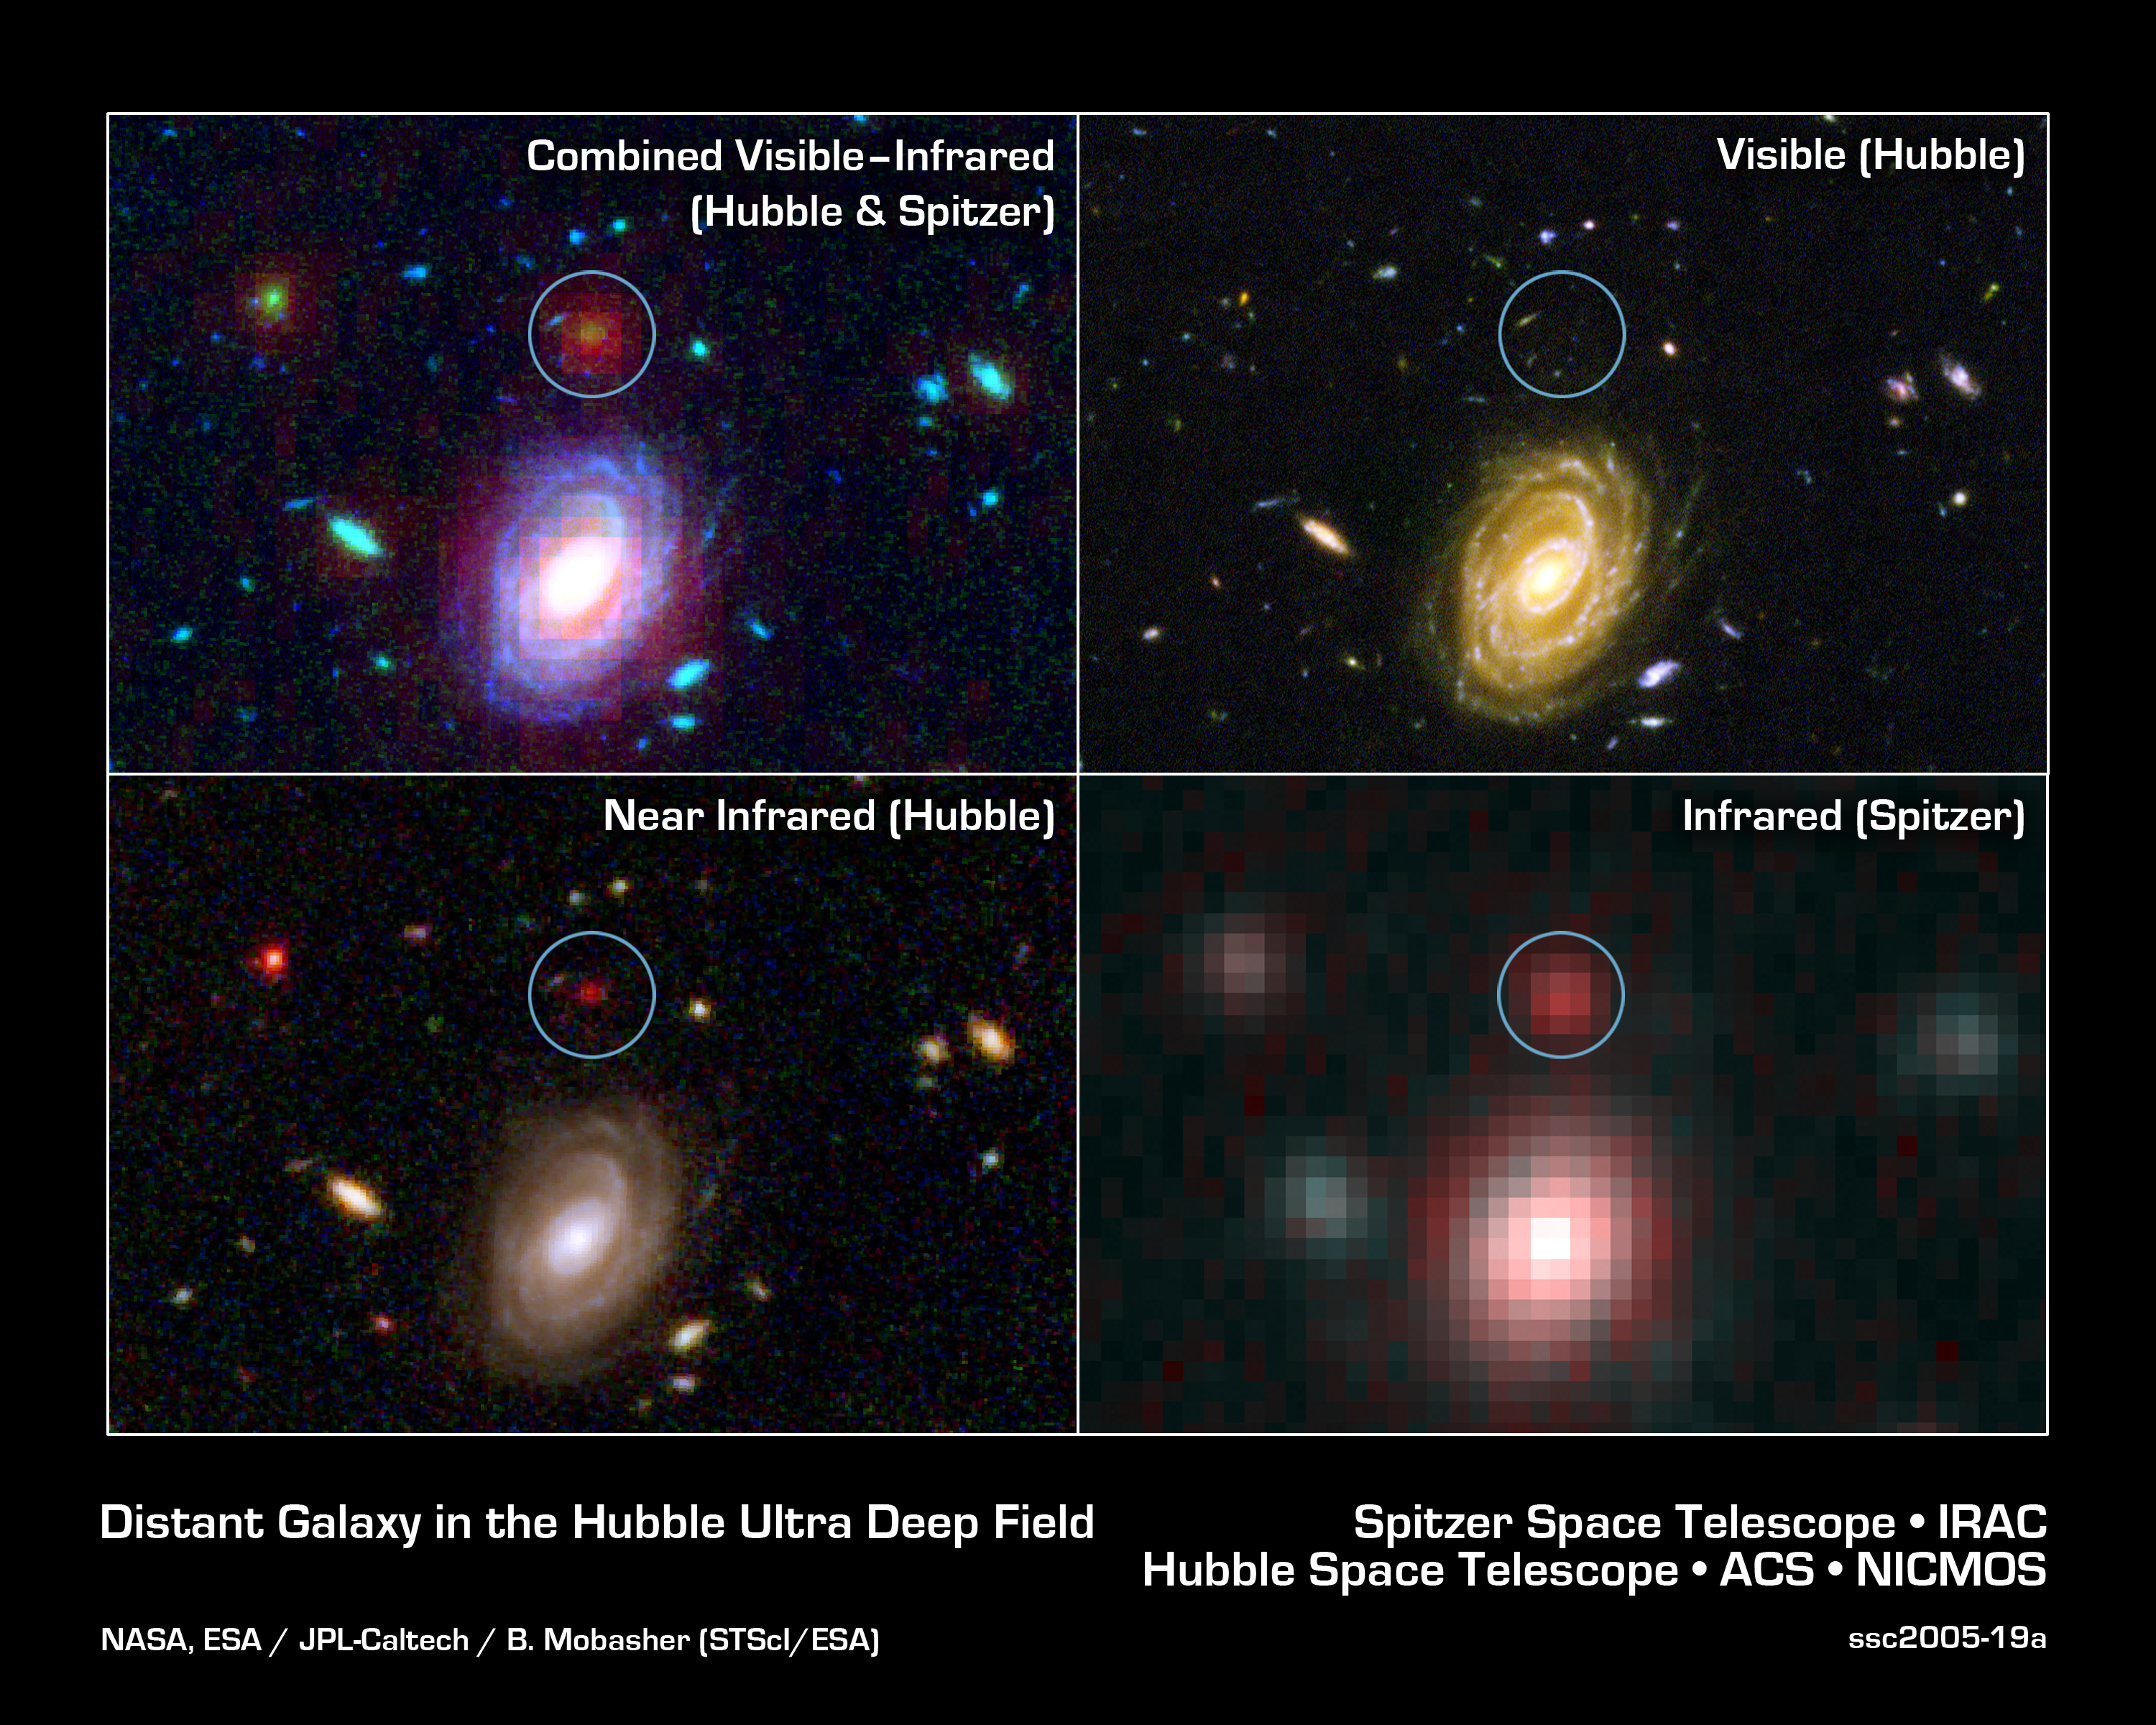

Big Galaxy in Baby Universe

NASA's Spitzer and Hubble Space Telescopes combined forces to uncover one of the most distant galaxies ever seen. The faraway galaxy, named HUDF-JD2 (in green circles) is not seen in Hubble's visible-light image (upper right), but was detected using Hubble's near infrared camera and multi-object spectrometer (lower left). It appears even brighter at the longer infrared wavelengths, as revealed by the Spitzer infrared camera (lower right).

At visible wavelengths, the light from the galaxy is absorbed by intervening hydrogen gas, and so the galaxy appears faint in the Hubble visible and near-infrared images. The surprise is how bright is appears to Spitzer in the infrared, suggesting a very massive and distant galaxy.

Credit: NASA, ESA/JPL-Caltech/B. Mobasher (STScI/ESA)